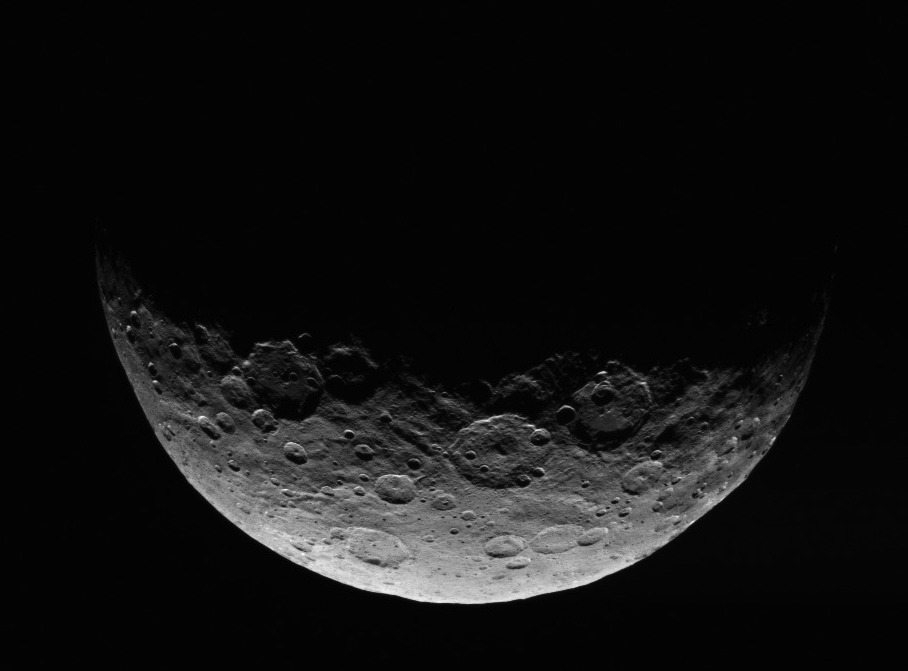

Dawn RC3 Image 3

This image of Ceres is part of a sequence taken by NASA’s Dawn spacecraft April 24 to 26, 2015, from a distance of 8,400 miles (13,600 kilometers).

Dawn’s mission is managed by JPL for NASA’s Science Mission Directorate in Washington. Dawn is a project of the directorate’s Discovery Program, managed by NASA’s Marshall Space Flight Center in Huntsville, Alabama. UCLA is responsible for overall Dawn mission science. Orbital ATK, Inc., in Dulles, Virginia, designed and built the spacecraft. The German Aerospace Center, the Max Planck Institute for Solar System Research, the Italian Space Agency and the Italian National Astrophysical Institute are international partners on the mission team.

Credit: NASA/JPL-Caltech/UCLA/MPS/DLR/IDA